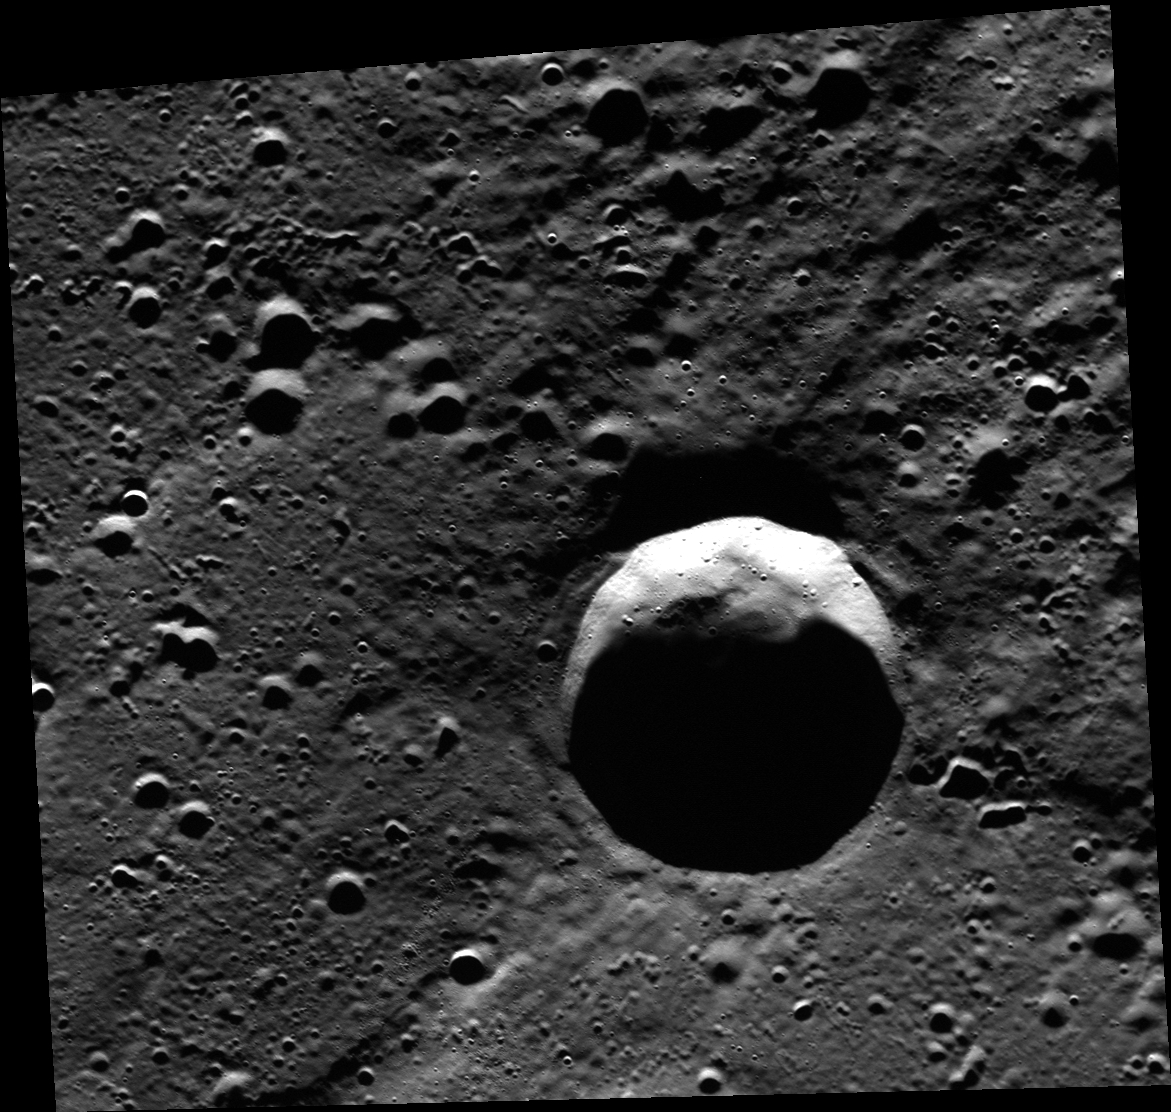

Permanent Darkness

Located near Mercury’s north pole, inside this unnamed crater there are locations that are in permanent darkness. Mercury’s axial tilt is nearly zero, so the tall crater walls cast shadows that the Sun never pierces. There is evidence that this crater contains ice within its permanently shadowed interior.

This image was acquired as part of MDIS’s high-resolution 3-color imaging campaign. The map produced from this campaign complements the 8-color base map (at an average resolution of 1 km/pixel) acquired during MESSENGER’s primary mission by imaging Mercury’s surface in a subset of the color filters at the highest resolution possible. The three narrow-band color filters are centered at wavelengths of 430 nm, 750 nm, and 1000 nm, and image resolutions generally range from 100 to 400 meters/pixel in the northern hemisphere.

Date acquired: July 30, 2012
Image Mission Elapsed Time (MET): 252149342
Image ID: 2297378
Instrument: Wide Angle Camera (WAC) of the Mercury Dual Imaging System (MDIS)
WAC filter: 7 (748 nanometers)
Center Latitude: 84.08°
Center Longitude: 29.16° E
Resolution: 69 meters/pixel
Scale: This crater has a diameter of 24 kilometers (15 miles)
Incidence Angle: 84.1°
Emission Angle: 18.9°
Phase Angle: 84.3°

The MESSENGER spacecraft is the first ever to orbit the planet Mercury, and the spacecraft’s seven scientific instruments and radio science investigation are unraveling the history and evolution of the Solar System’s innermost planet. During the first two years of orbital operations, MESSENGER acquired over 150,000 images and extensive other data sets. MESSENGER is capable of continuing orbital operations until early 2015.

For information regarding the use of images, see the MESSENGER image use policy.

Credit: NASA/Johns Hopkins University Applied Physics Laboratory/Carnegie Institution of Washington